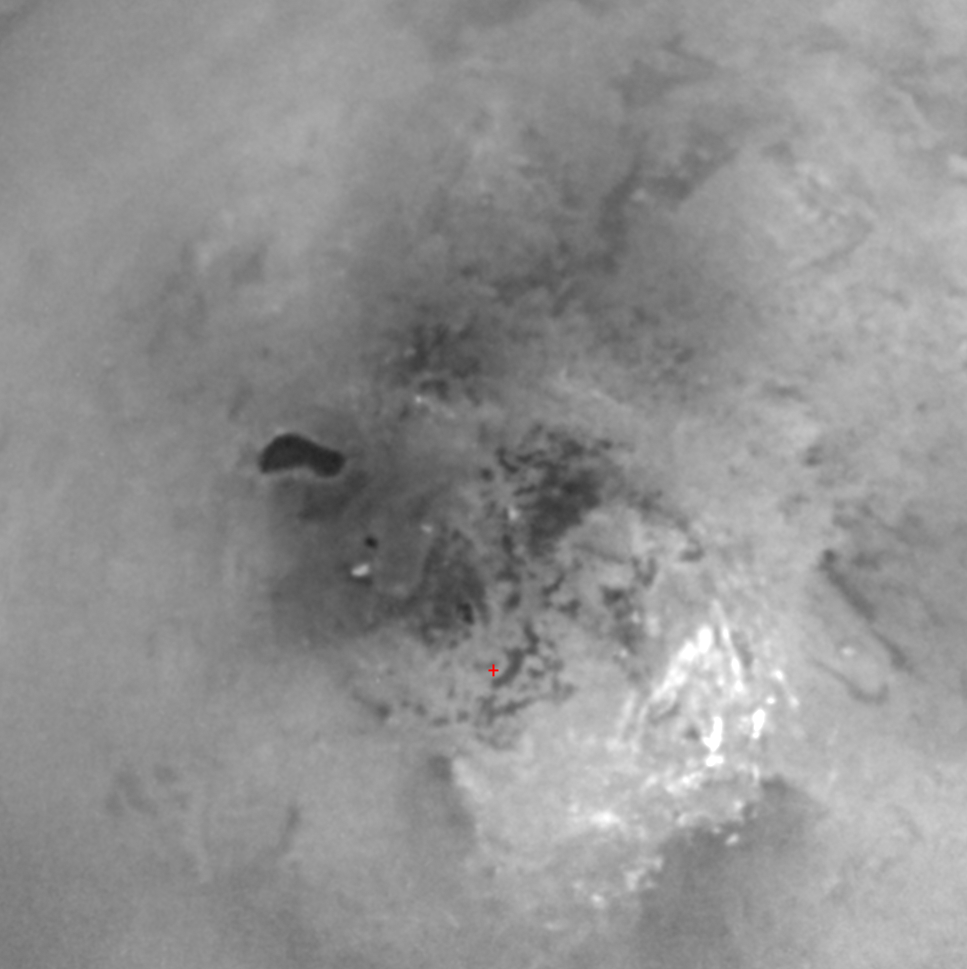

Land of Lakes?

This view of Titan’s south pole reveals the intriguing dark feature named Ontario Lacus and a host of smaller features dotting the south polar region.

The true nature of this feature, seen here at left of center, is not yet known with absolute certainty. However, the feature’s darkness, the shore-like smoothness of its perimeter, and its presence in an area where frequent convective storm clouds have been observed by Cassini and Earth-based astronomers made it the best candidate for an open body of liquid on Titan when this image was taken in June 2005.

This interpretation has been strengthened by the sighting of features having similar morphologies in Titan’s northern polar region during the flyby of Titan in late February (see PIA08365). The possibility that these northern features, the sizes of small seas, are either completely or partially filled with liquid hydrocarbons is significantly strengthened by Cassini radar data that overlap portions of the Imaging Science Subsystem-observed northern bodies, (see PIA09182).

Previously, scientists had speculated that Ontario Lacus might simply be a broad depression filled by dark, solid hydrocarbons falling from the atmosphere onto Titan’s surface. In this case, the smoothed outline might be the result of a process unrelated to rainfall, such as a sinkhole or a volcanic caldera. However, the strong likelihood that the northern polar features are lakes and seas has made imaging scientists more confident that Ontario Lacus, and the smaller dark features dotting the southern polar region of Titan, also hold liquid. If correct, this new revelation would mean that each pole on Titan is a large wetlands area.

The feature is named for Lake Ontario because its shape and length are similar, though the Titan feature is much wider. In actual surface area, the feature is roughly the size of Lake Victoria. However, if the relative sizes of Titan and Earth are accounted for, Ontario Lacus covers roughly the same fraction of Titan as does the Black Sea on Earth.

A red cross below the center in the scene marks the pole. The brightest features seen here are methane clouds. A movie sequence showing the evolution of bright clouds in the region during the same flyby is also available (see PIA06241).

This view is a composite of three narrow-angle camera images, taken over several minutes during Cassini’s distant June 6, 2005, flyby. The images were combined to produce a sharper view of Titan’s surface. The images were taken using a combination of spectral filters sensitive to wavelengths of polarized infrared light. The images were acquired from approximately 450,000 kilometers (279,000 miles) from Titan. Resolution in the scene is approximately 3 kilometers (2 miles) per pixel. The view has been contrast enhanced to improve the overall visibility of surface features.

The Cassini-Huygens mission is a cooperative project of NASA, the European Space Agency and the Italian Space Agency. The Jet Propulsion Laboratory, a division of the California Institute of Technology in Pasadena, manages the mission for NASA’s Science Mission Directorate, Washington, D.C. The Cassini orbiter and its two onboard cameras were designed, developed and assembled at JPL. The imaging team is based at the Space Science Institute, Boulder, Colo.

Credit: NASA/JPL/Space Science Institute